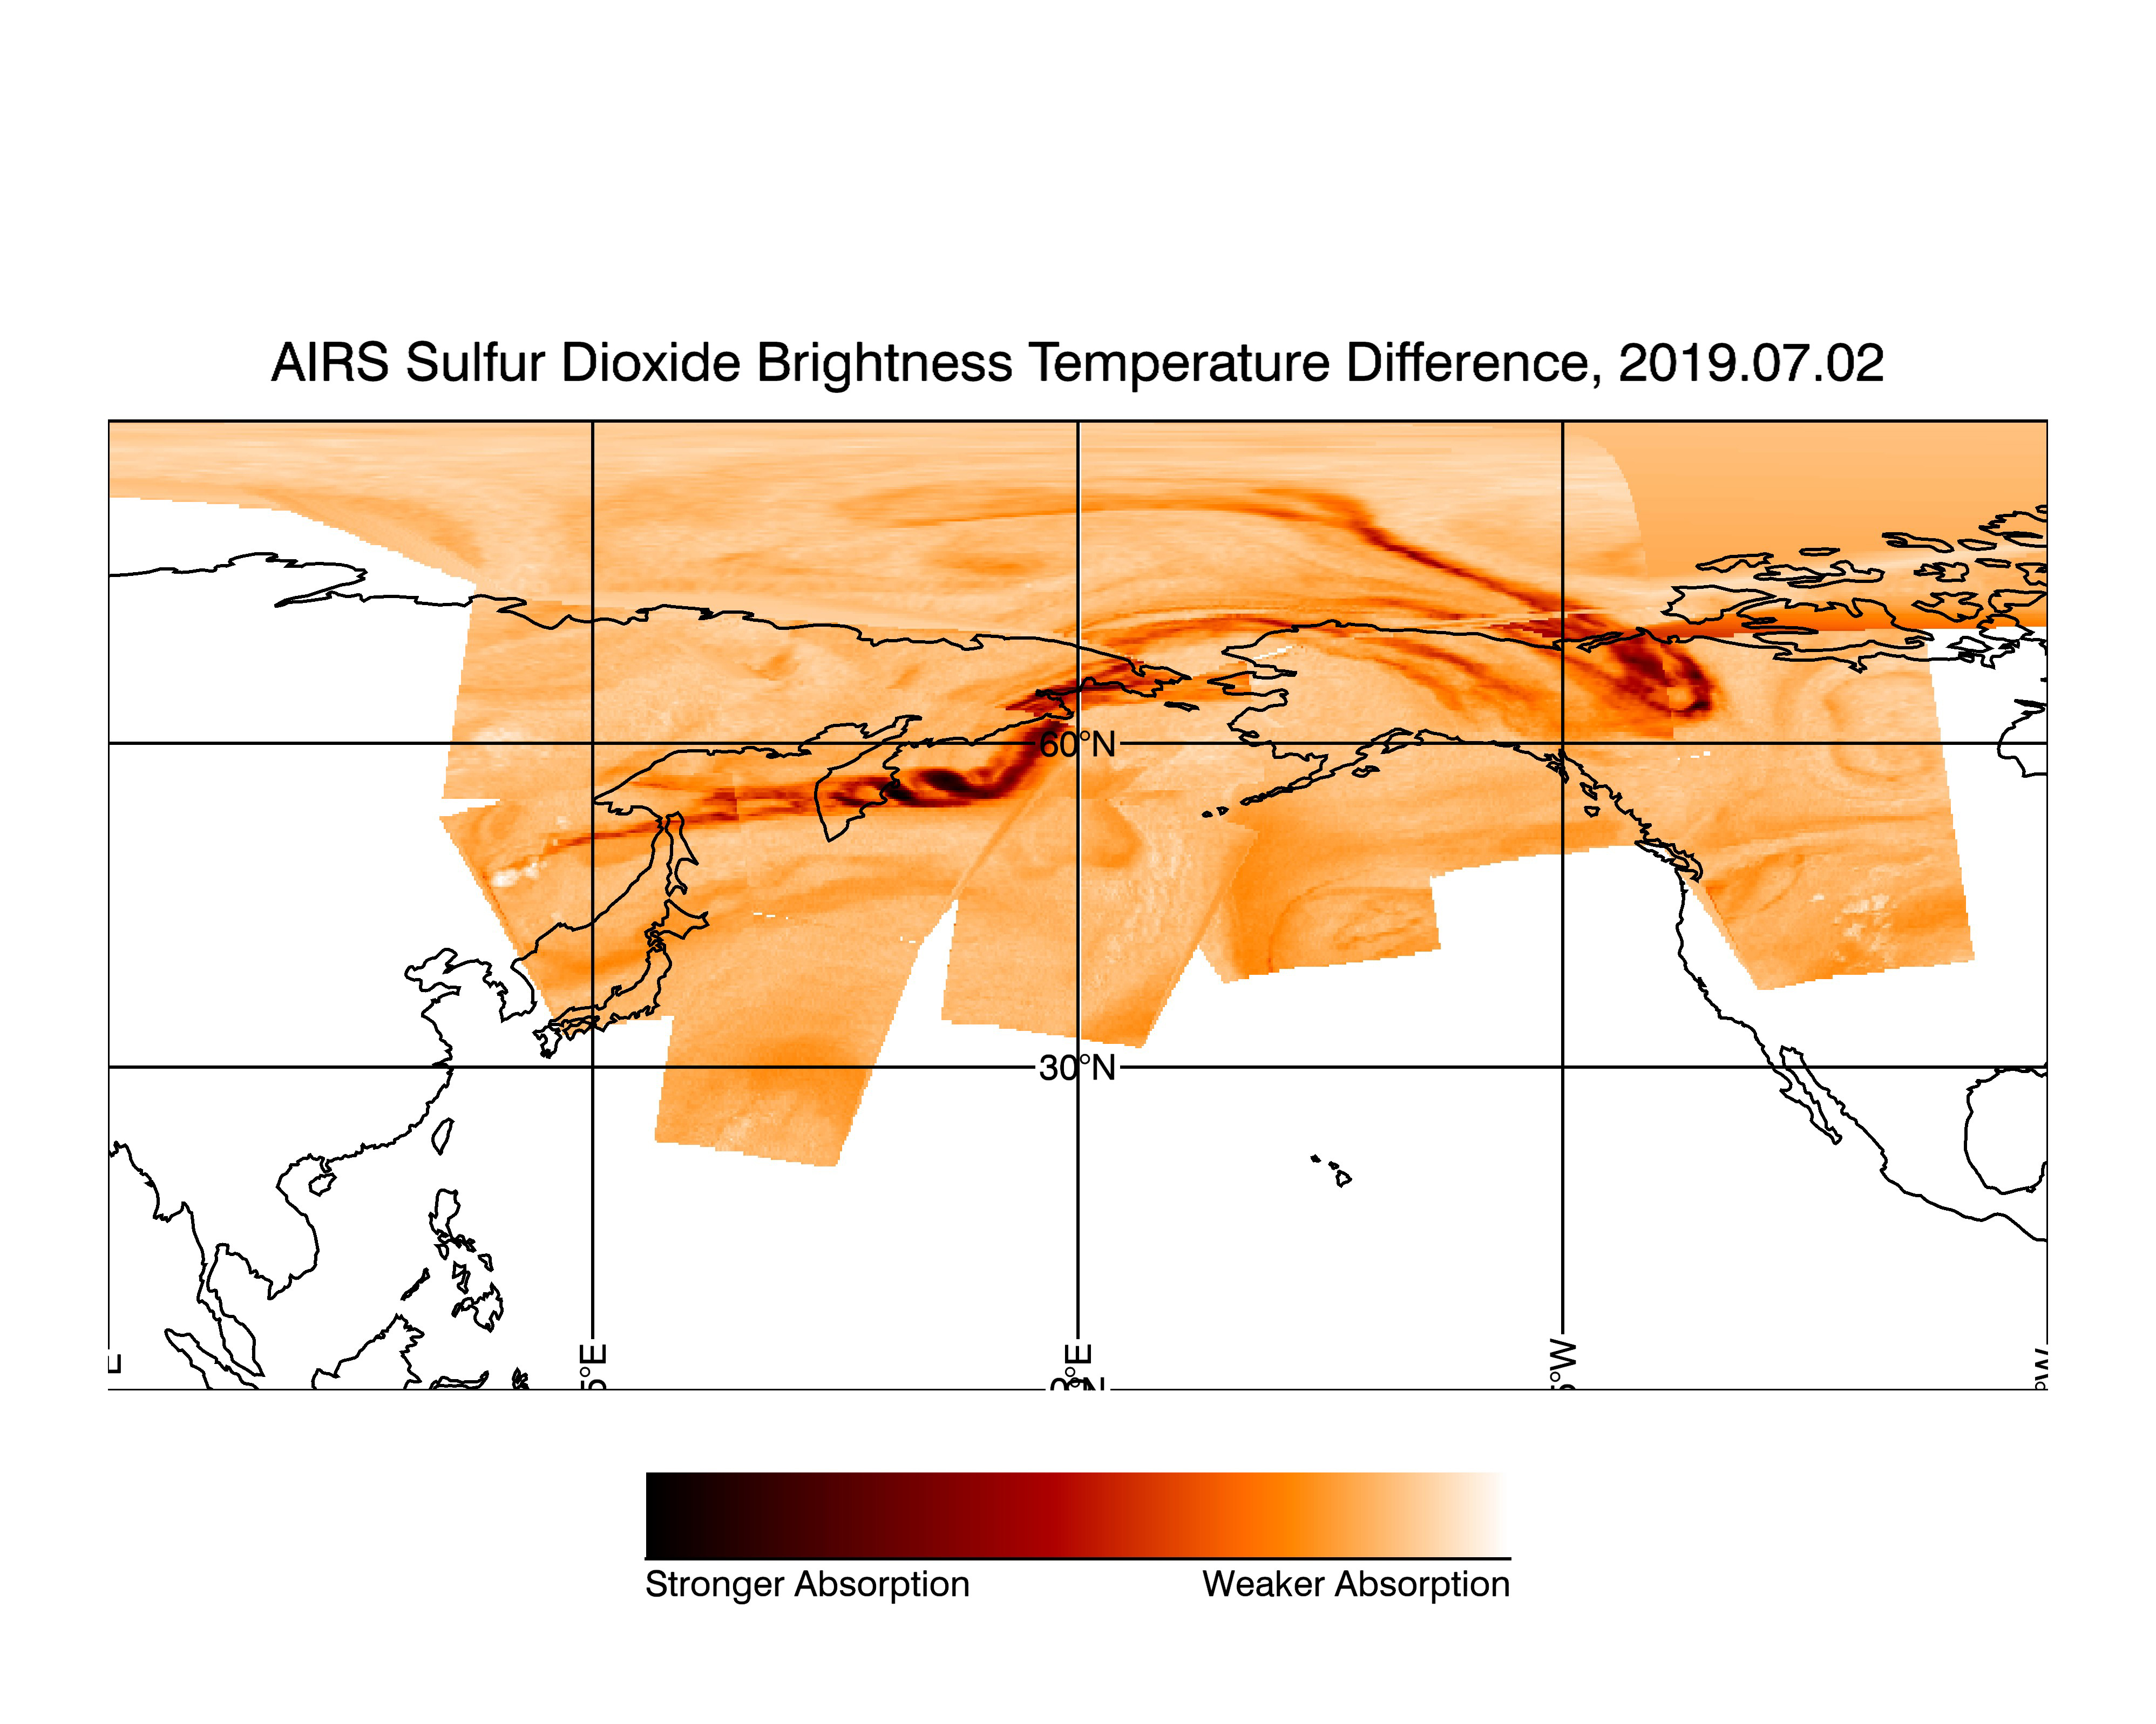

NASA’s AIRS Displays Sulfur Dioxide Plumes After Raikoke Eruption, June 2019

Figure 1

Figure 2

Dormant since 1924, the Raikoke Volcano on Russia’s Kuril Islands began erupting on June 22, 2019. In this image made with data from the Atmospheric Infrared Sounder on NASA’s Aqua satellite, sulfur dioxide (SO2) in the volcanic plume is observed over several overpasses on July 2, 2019, days after the Raikoke volcanic eruption.

SO2 absorbs infrared radiance emitted from Earth’s surface and the lower atmosphere in proportion with the quantity of SO2 present in the plume. Areas with higher quantities of sulfur dioxide are shown in dark red while areas with lower quantities of sulfur dioxide are shown in light orange. Areas where data was not included in the image, due to the lack of plume in those regions, are shown in white. The image combines multiple granules of AIRS data taken throughout the day. Each data granule collected by the instrument is outlined in green, with its corresponding time stamp (in UTC) printed in white.

AIRS, in conjunction with the Advanced Microwave Sounding Unit (AMSU), senses emitted infrared and microwave radiation from Earth to provide a three-dimensional look at Earth’s weather and climate. Working in tandem, the two instruments make simultaneous observations down to Earth’s surface. With more than 2,000 channels sensing different regions of the atmosphere, the system creates a global, three-dimensional map of atmospheric temperature and humidity, cloud amounts and heights, greenhouse gas concentrations and many other atmospheric phenomena. Launched into Earth orbit in 2002, the AIRS and AMSU instruments fly onboard NASA’s Aqua spacecraft and are managed by NASA’s Jet Propulsion Laboratory in Pasadena, California, under contract to NASA. JPL is a division of the Caltech.

Credit: NASA/JPL-Caltech